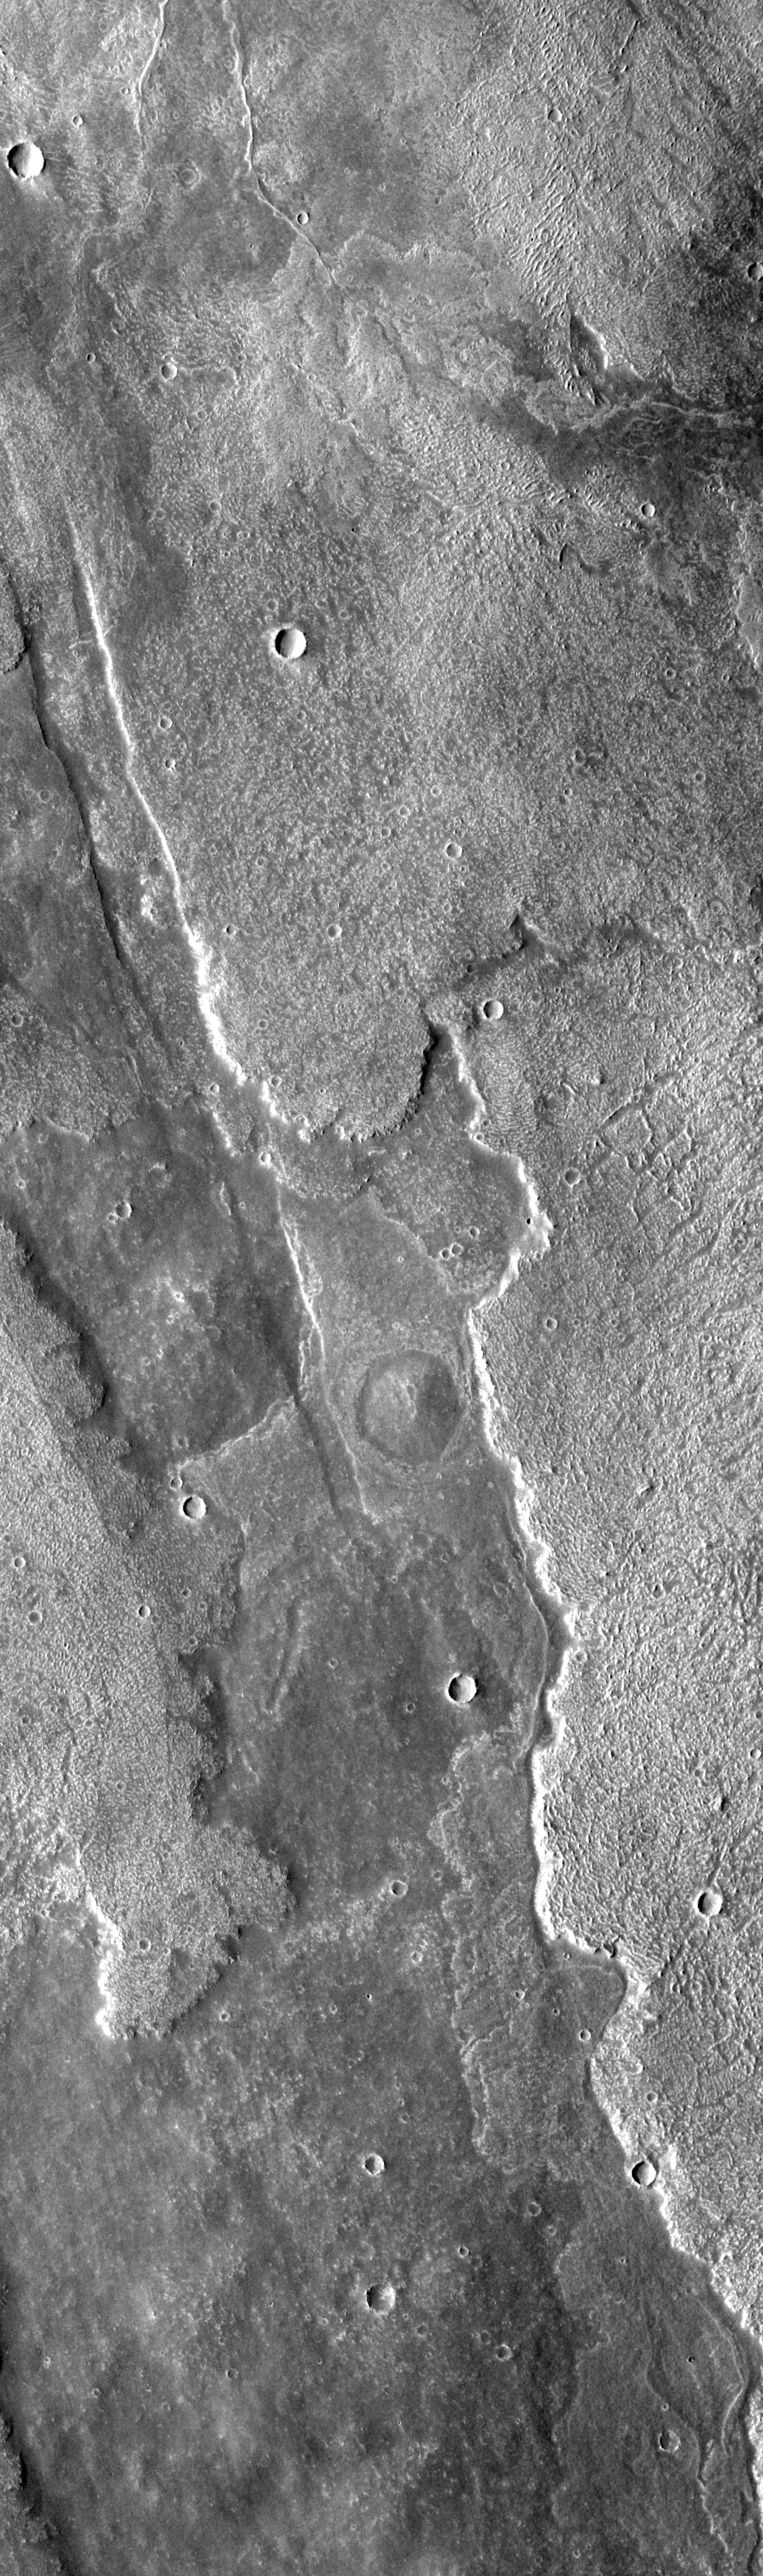

Arsia Mons Overlapping Flows

This VIS image shows overlapping flows with different suface textures. In the middle of the image there is a round, darker feature — a small volcano. To the left of the volcano a graben cuts across the lava flows.

Image information: VIS instrument. Latitude -18.5, Longitude 244.5 East (115.5 West). 17 meter/pixel resolution.

Note: this THEMIS visual image has not been radiometrically nor geometrically calibrated for this preliminary release. An empirical correction has been performed to remove instrumental effects. A linear shift has been applied in the cross-track and down-track direction to approximate spacecraft and planetary motion. Fully calibrated and geometrically projected images will be released through the Planetary Data System in accordance with Project policies at a later time.

NASA’s Jet Propulsion Laboratory manages the 2001 Mars Odyssey mission for NASA’s Office of Space Science, Washington, D.C. The Thermal Emission Imaging System (THEMIS) was developed by Arizona State University, Tempe, in collaboration with Raytheon Santa Barbara Remote Sensing. The THEMIS investigation is led by Dr. Philip Christensen at Arizona State University. Lockheed Martin Astronautics, Denver, is the prime contractor for the Odyssey project, and developed and built the orbiter. Mission operations are conducted jointly from Lockheed Martin and from JPL, a division of the California Institute of Technology in Pasadena.

Credit: NASA/JPL